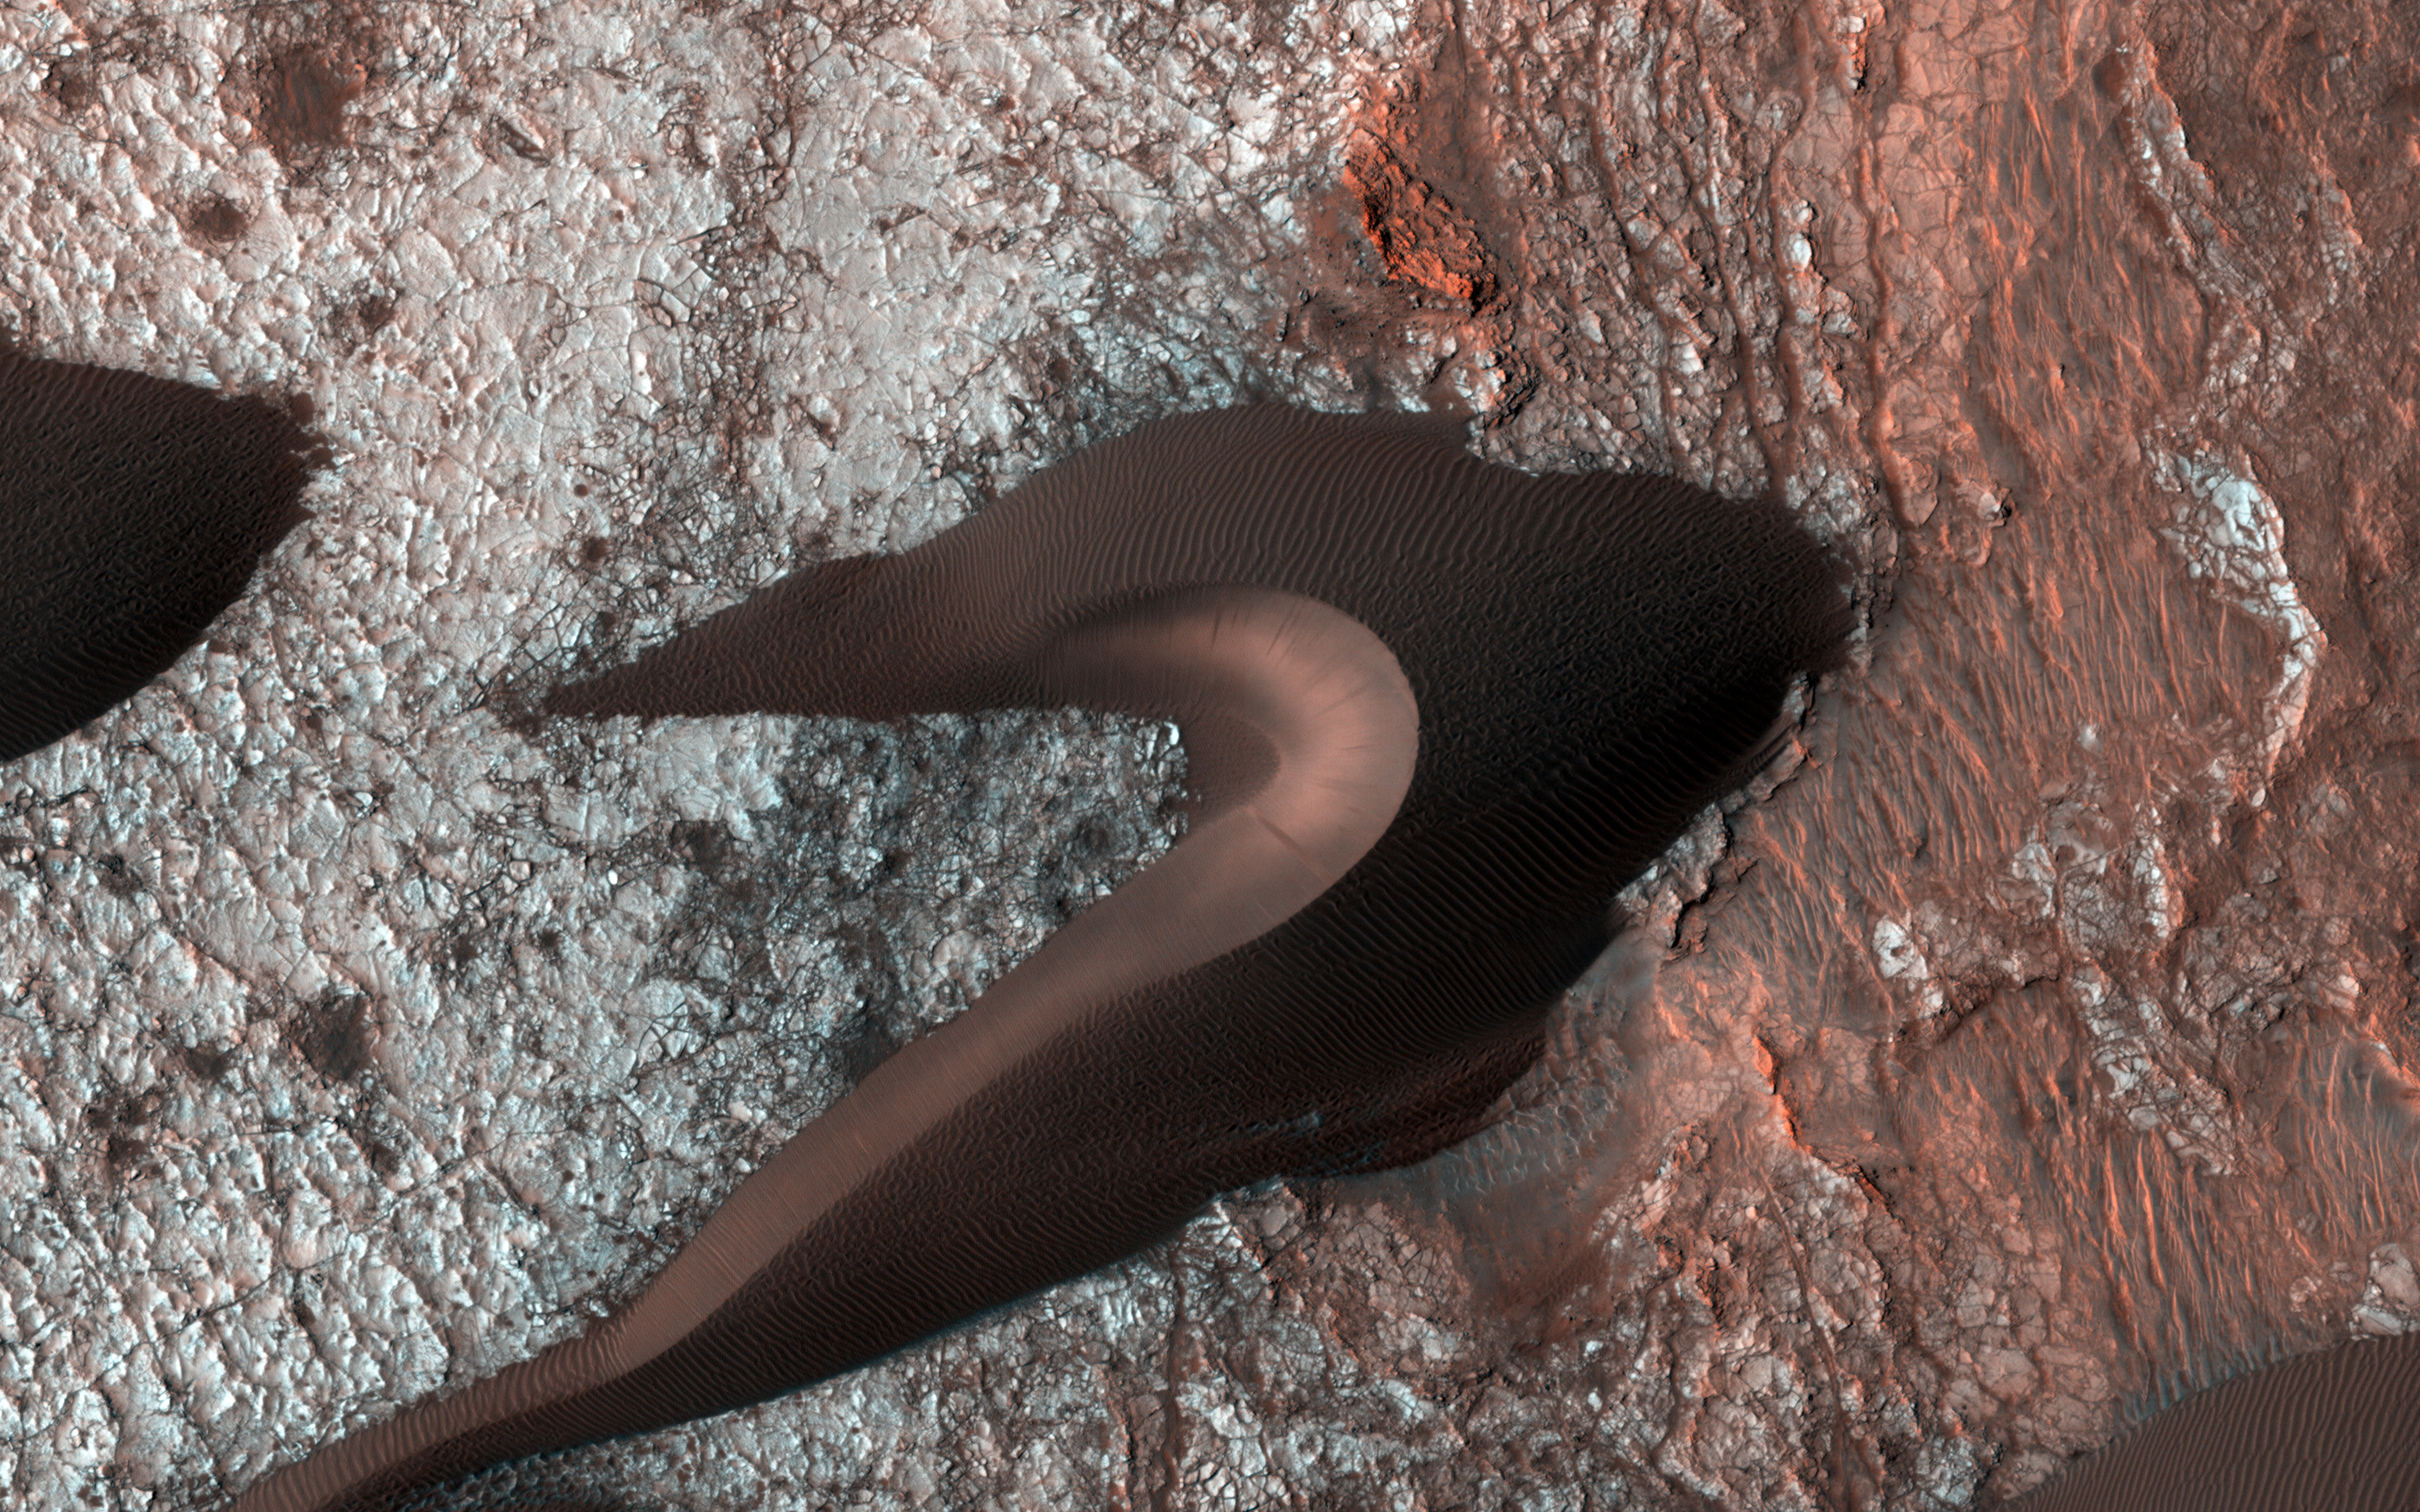

All Along the Fractures

We often take images of sand dunes to study the mobile soils. These images provide information about erosion and movement of surface material, about wind and weather patterns, even about the soil grains and grain sizes. However, looking past the dunes, these images also reveal the nature of the substrate beneath.

Within the spaces between the dunes, a resistant and highly fractured surface is revealed. The fractured ground is resistant to erosion by the wind, and suggests the material is bedrock that is now shattered by a history of bending stresses or temperature changes, such as cooling, for example.

Alternately, the surface may be a sedimentary layer that was once wet and shrunk and fractured as it dried, like gigantic mud cracks. In either case, the relative small and indistinct fractures have trapped the dark dune sand marching overhead. Now the fractures have become quite distinct, allowing us to examine the orientation and spacing of the fractures to learn more about the processes that formed them.

The University of Arizona, Tucson, operates HiRISE, which was built by Ball Aerospace & Technologies Corp., Boulder, Colo. NASA’s Jet Propulsion Laboratory, a division of the California Institute of Technology in Pasadena, manages the Mars Reconnaissance Orbiter Project for NASA’s Science Mission Directorate, Washington.

Credit: NASA/JPL-Caltech/Univ. of Arizona